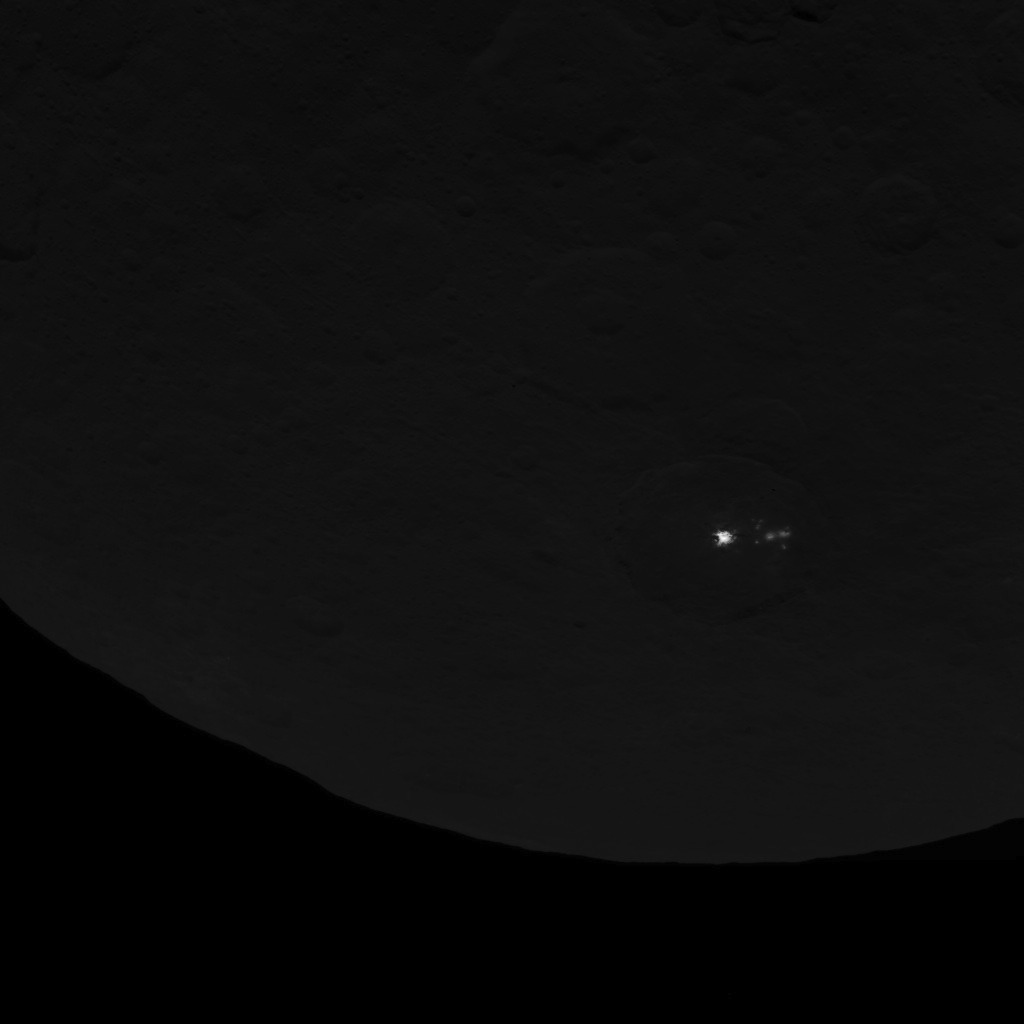

Dawn Survey Orbit Image 16

This image of dwarf planet Ceres, taken by NASA’s Dawn spacecraft on June 15, 2015, shows a cluster of mysterious spots that are clearly brighter than their surroundings. Dawn took this image at an altitude of 2,700 miles (4,400 kilometers). The resolution is 1,400 feet (410 meters) per pixel.

Dawn’s mission is managed by JPL for NASA’s Science Mission Directorate in Washington. Dawn is a project of the directorate’s Discovery Program, managed by NASA’s Marshall Space Flight Center in Huntsville, Alabama. UCLA is responsible for overall Dawn mission science. Orbital ATK, Inc., in Dulles, Virginia, designed and built the spacecraft. The German Aerospace Center, the Max Planck Institute for Solar System Research, the Italian Space Agency and the Italian National Astrophysical Institute are international partners on the mission team.

Credit: NASA/JPL-Caltech/UCLA/MPS/DLR/IDA